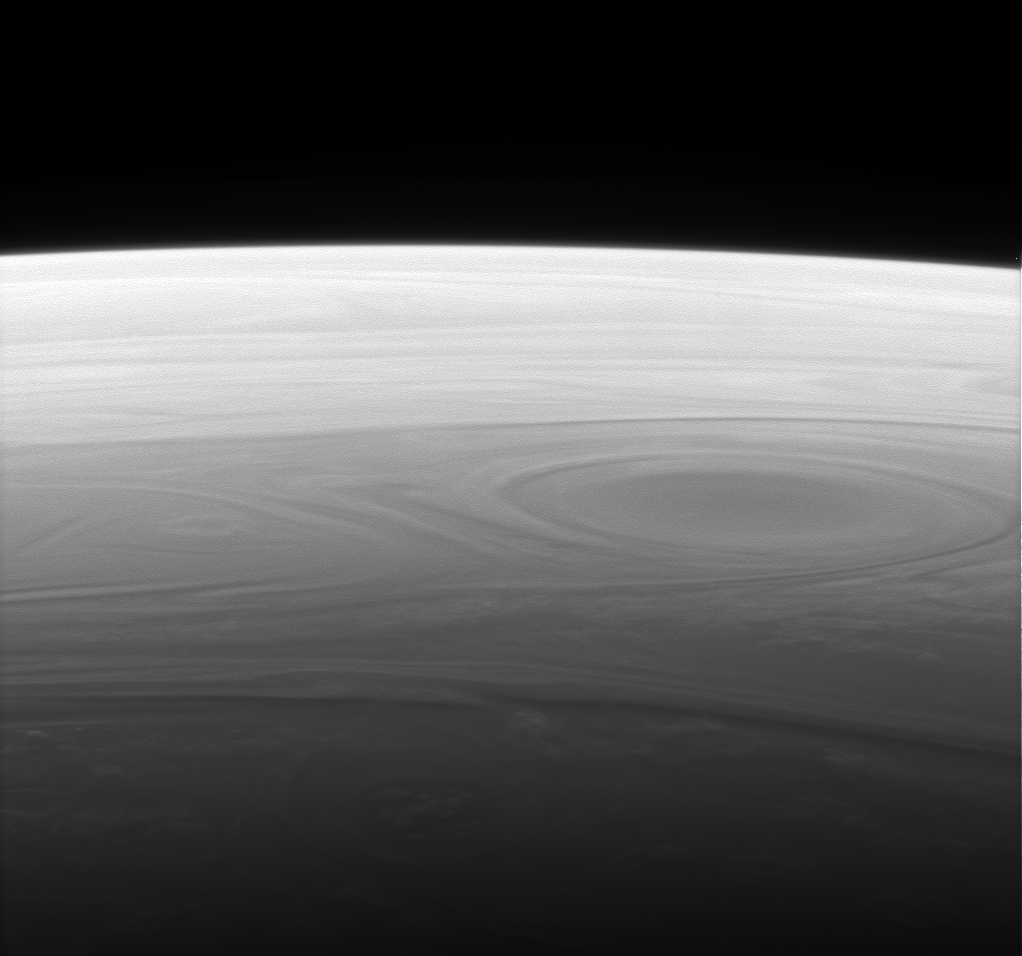

View Out the Window

The Cassini spacecraft returns a grand and unique vista of Saturn’s horizon, reminiscent of the views of our own planet from Earth orbit.

Similar to the view from PIA08821, the high clouds in the lower part of the scene cast shadows toward the bottom of the image.

This view was obtained from about 44 degrees above the ringplane.

The image was taken with the Cassini spacecraft narrow-angle camera using a spectral filter sensitive to wavelengths of infrared light centered at 938 nanometers on Oct. 30, 2006. Cassini was then at a distance of approximately 1.4 million kilometers (900,000 miles) from Saturn and at a Sun-Saturn-spacecraft, or phase, angle of 150 degrees. Image scale is 8 kilometers (5 miles) per pixel.

Credit: NASA/JPL/Space Science Institute